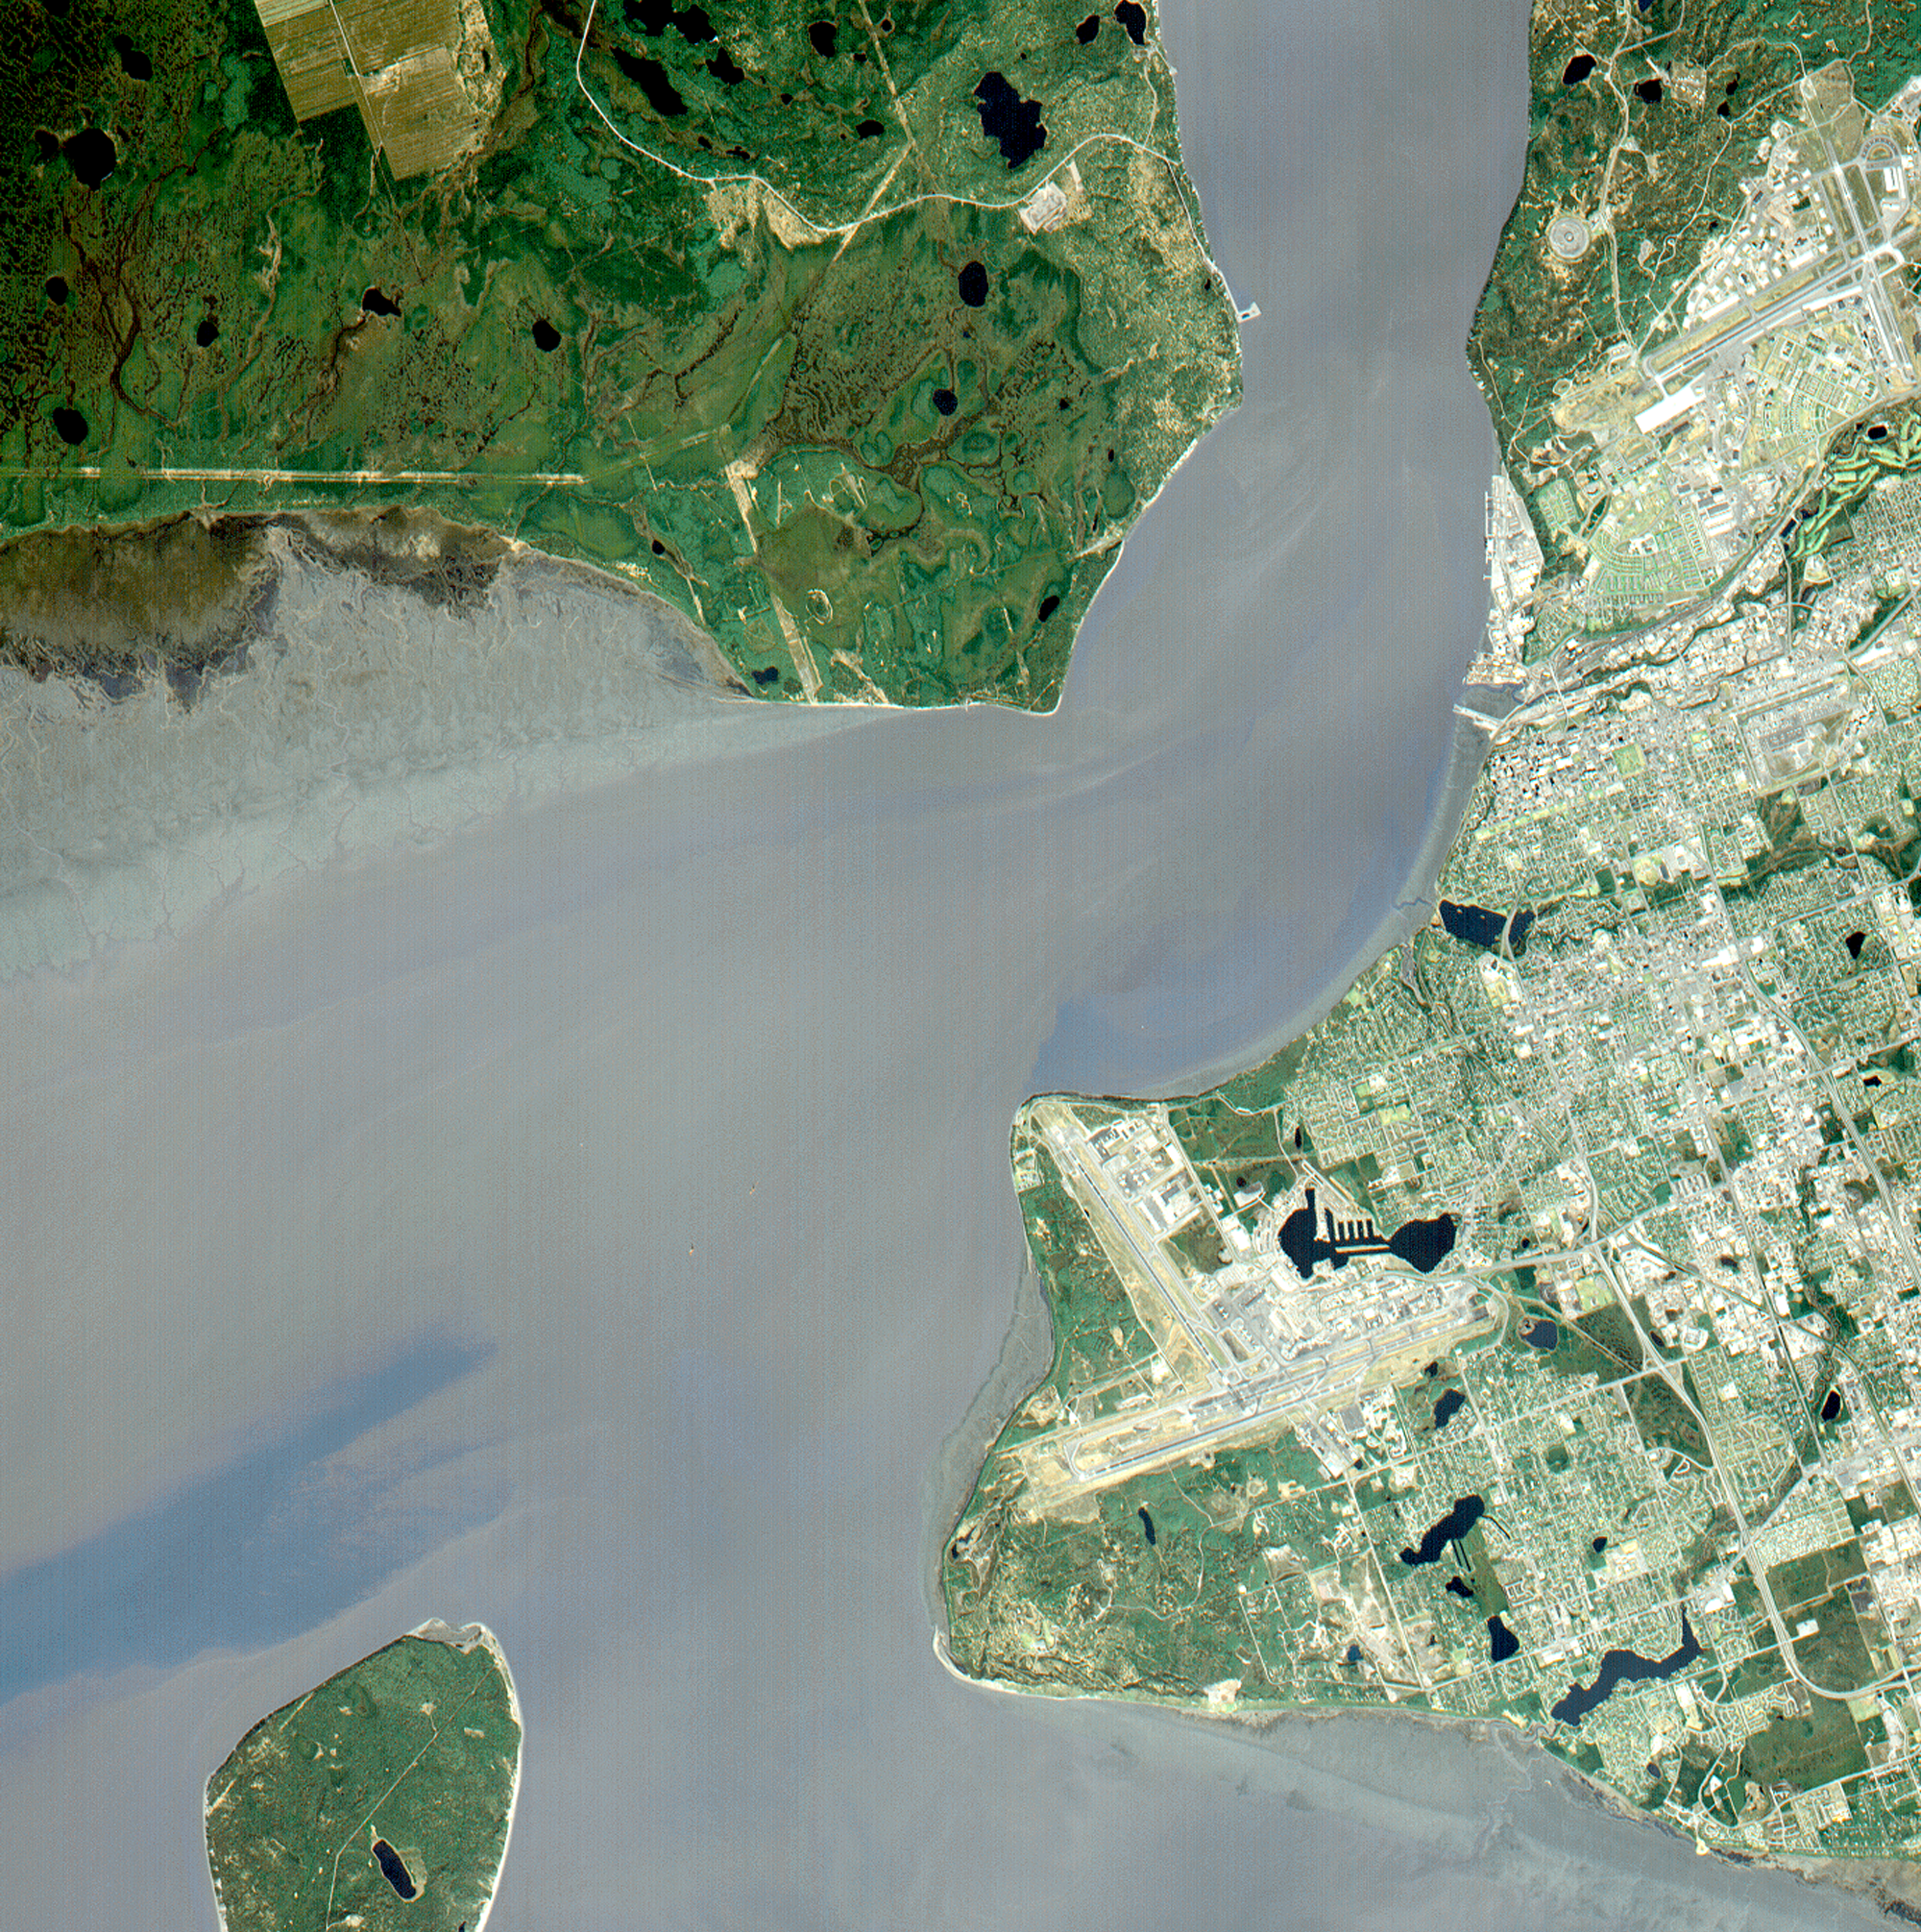

Anchorage, AK

Anchorage, Alaska and Cook Inlet are seen in this 30 by 30 km (19 by 19 miles) sub-image, acquired May 12, 2000 by the Advanced Spaceborne Thermal Emission and Reflection Radiometer (ASTER). Orbiting at an altitude of 705 km (430 miles) on board NASA’s Terra satellite, ASTER provides data at a resolution of 15 m (47 feet) and allows creation of this simulated natural color image. At the center of the image is the Ted Stevens Anchorage International Airport; in the upper right corner is Elmendorf Air Force Base. Dark green coniferous forests are seen in the northwest part of the image. A golf course, with its lush green fairways, is just south of the Air Force Base.

The image covers an area of 30 by 30 km, was acquired May 12, 2000, and is located at 61.2 degrees north latitude and 149.9 degrees west longitude.

Advanced Spaceborne Thermal Emission and Reflection Radiometer (ASTER) is one of five Earth-observing instruments launched December 18, 1999, on NASA’s Terra satellite. The instrument was built by Japan’s Ministry of International Trade and Industry. A joint U.S./Japan science team is responsible for validation and calibration of the instrument and the data products. Dr. Anne Kahle at NASA’s Jet Propulsion Laboratory, Pasadena, California, is the U.S. science team leader; Moshe Pniel of JPL is the project manager. ASTER is the only high-resolution imaging sensor on Terra. The primary goal of the ASTER mission is to obtain high-resolution image data in 14 channels over the entire land surface, as well as black and white stereo images. With revisit time of between 4 and 16 days, ASTER will provide the capability for repeat coverage of changing areas on Earth’s surface.

The broad spectral coverage and high spectral resolution of ASTER will provide scientists in numerous disciplines with critical information for surface mapping and monitoring dynamic conditions and temporal change. Examples of applications include monitoring glacial advances and retreats, potentially active volcanoes, thermal pollution, and coral reef degradation; identifying crop stress; determining cloud morphology and physical properties; evaluating wetlands; mapping surface temperature of soils and geology; and measuring surface heat balance.

Credit: NASA/GSFC/METI/ERSDAC/JAROS, and U.S./Japan ASTER Science Team